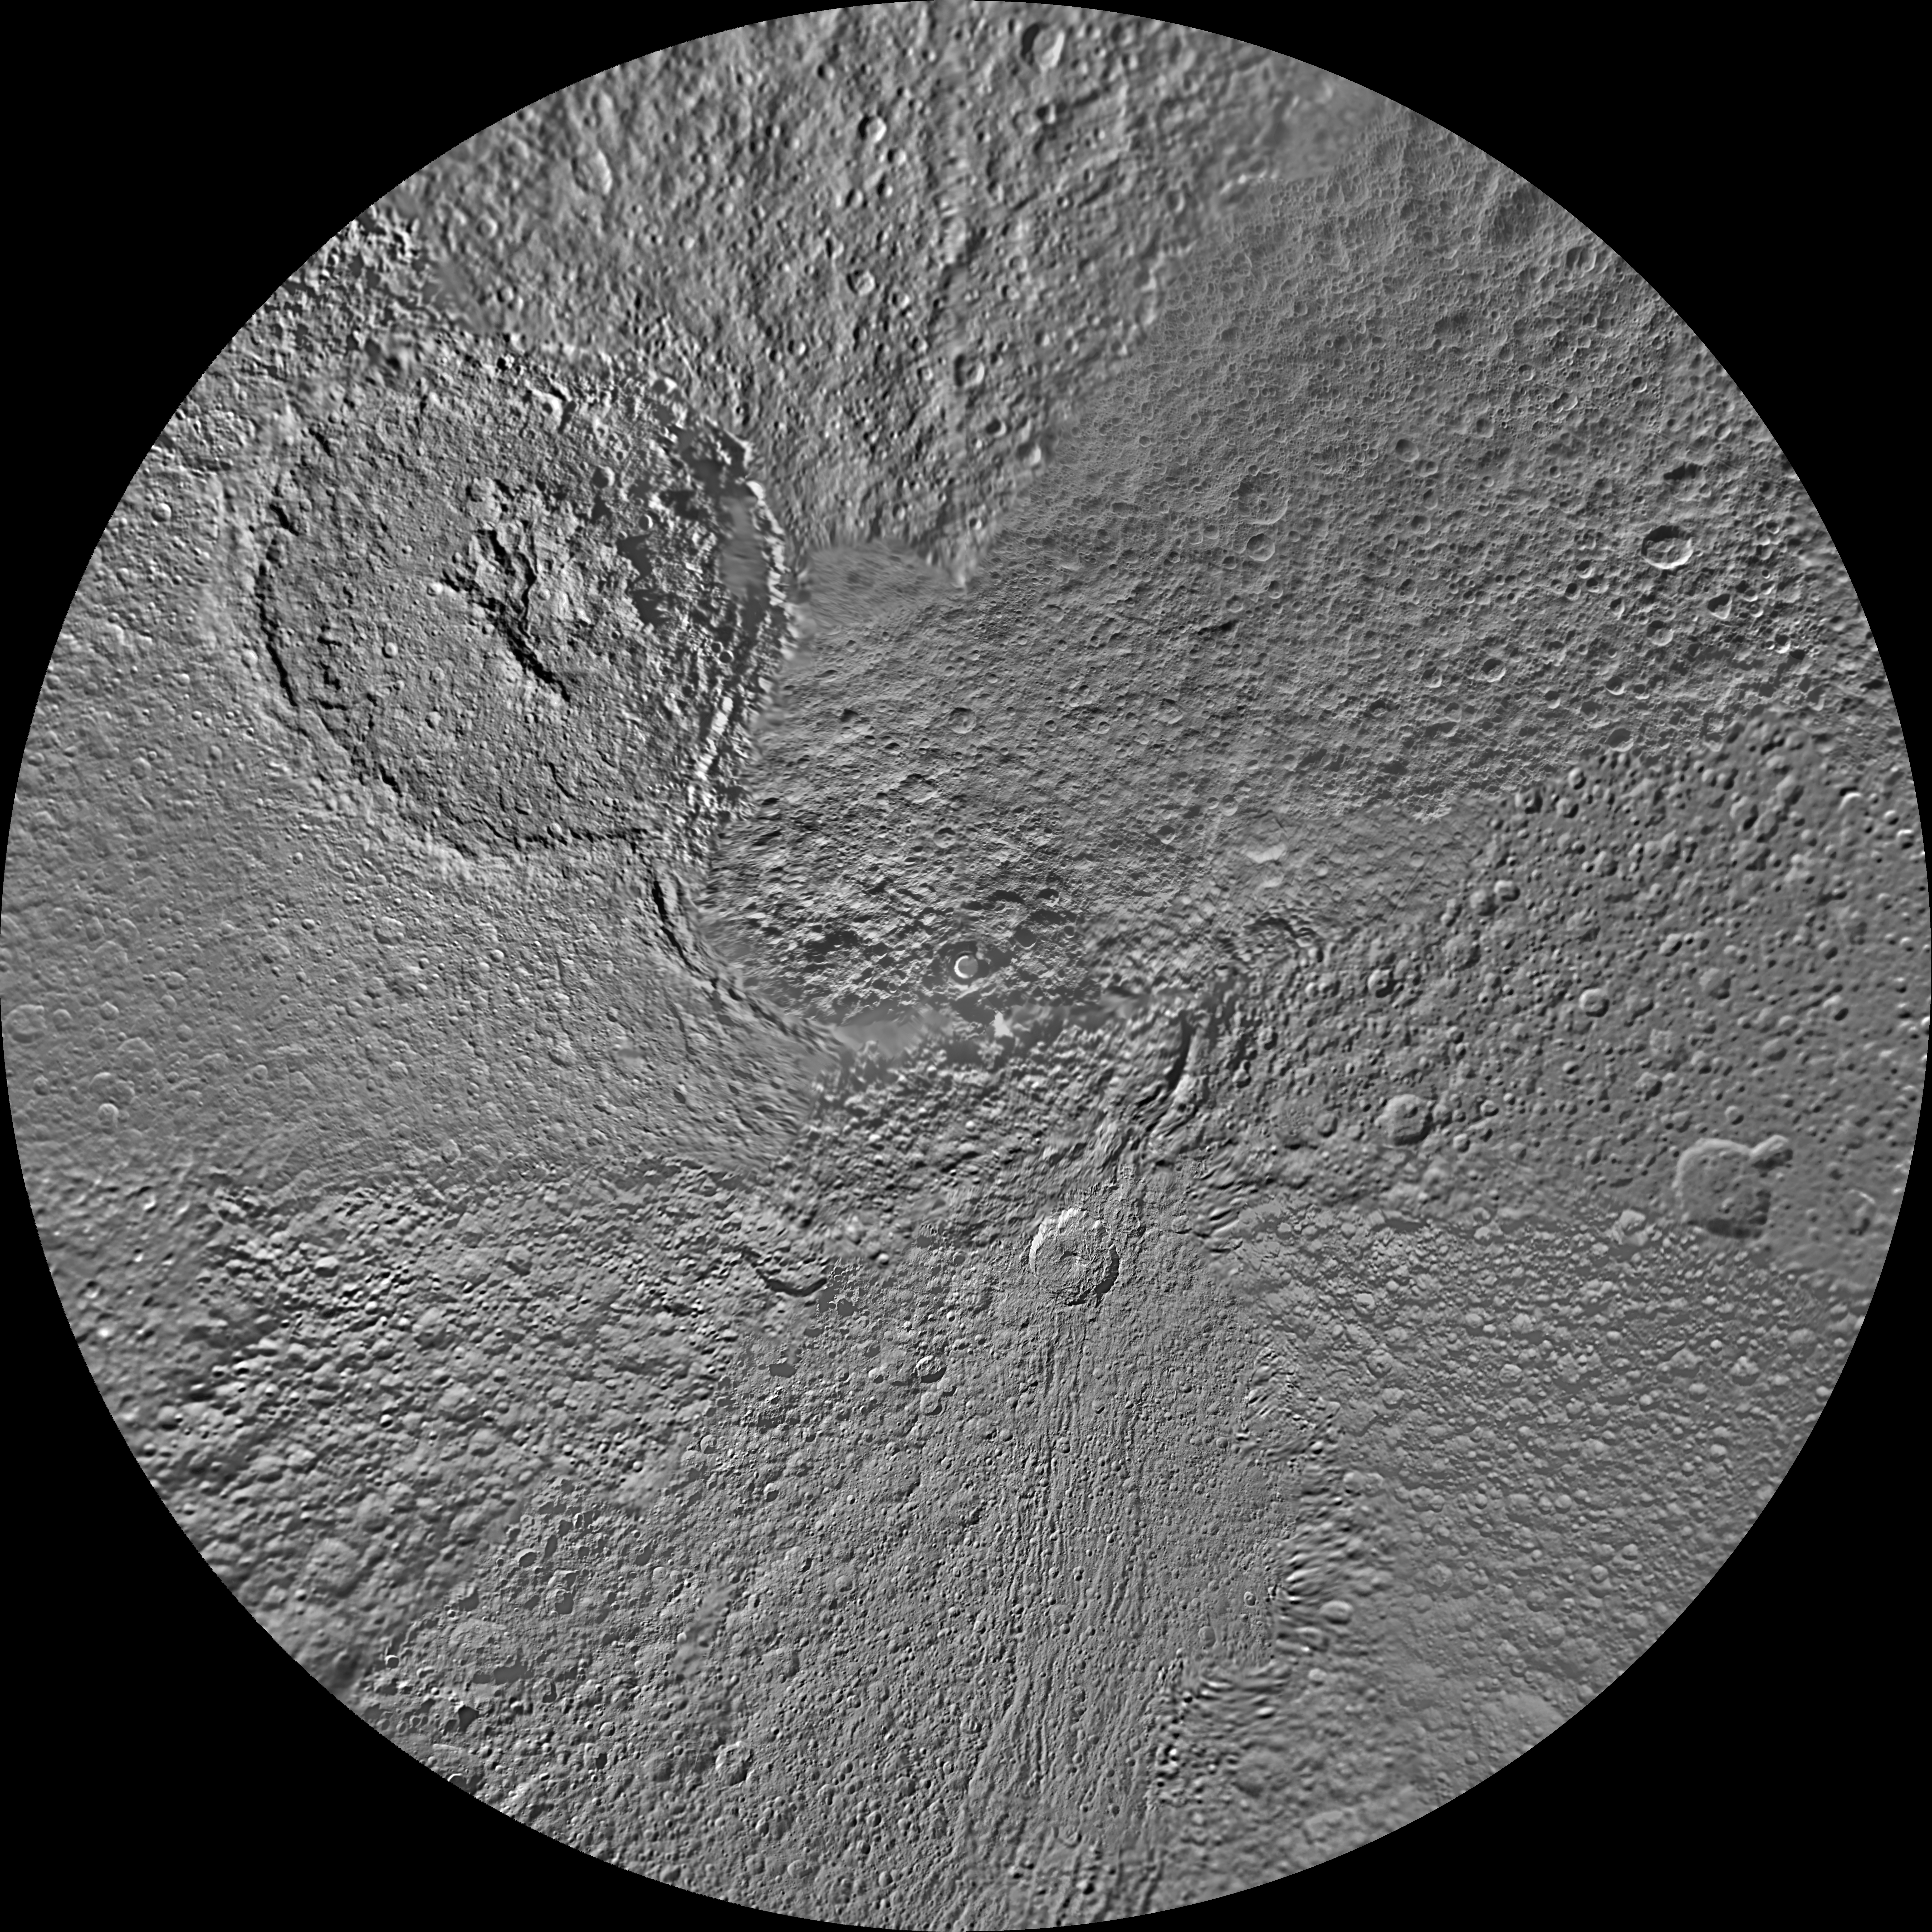

Tethys Polar Maps – August 2010

The northern hemisphere of Saturn’s moon Tethys is seen in this polar stereographic map, mosaicked from the best-available images obtained by NASA’s Cassini spacecraft.

The map is centered on the north pole, and surface coverage extends to the equator. Grid lines show latitude and longitude in 30-degree increments. The scale, in the full-size versions of the map, is 293 meters (960 feet) per pixel. The mean radius of Tethys used for projection of these maps is 536.3 kilometers (333.2 miles).

The huge Odysseus Crater (450 kilometers or 280 miles across) can be seen in the upper left of the north pole map, in the northern latitudes between the leading hemisphere and side of Tethys that faces away from Saturn.

The map is an update to the versions released in February 2010 (see PIA11698).

The Cassini-Huygens mission is a cooperative project of NASA, the European Space Agency and the Italian Space Agency. The Jet Propulsion Laboratory, a division of the California Institute of Technology in Pasadena, manages the mission for NASA’s Science Mission Directorate in Washington. The Cassini orbiter and its two onboard cameras were designed, developed and assembled at JPL. The imaging team is based at the Space Science Institute, Boulder, Colo.

Credit: NASA/JPL/Space Science Institute